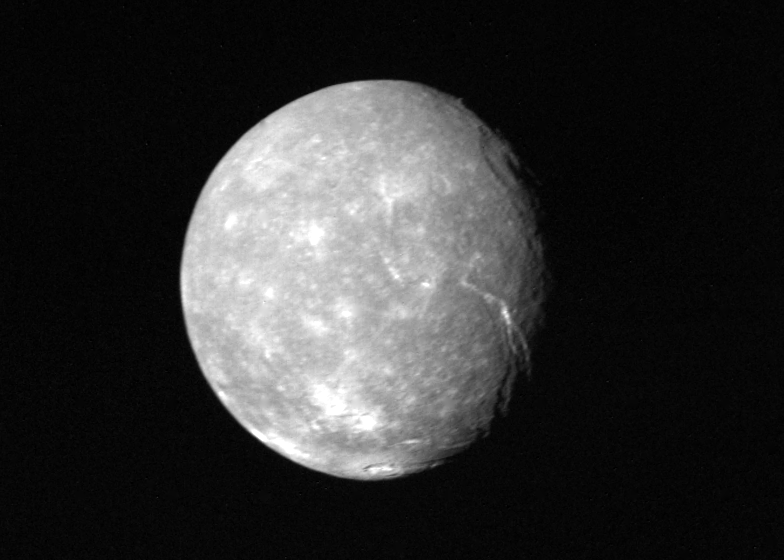

Full-disk View of Titania

Voyager 2 obtained this full-disk view of Uranus’ moon Titania in the early morning hours of Jan. 24, 1986, from a distance of about 500,000 kilometers (300,000 miles). Many circular depressions — probably impact craters — are visible in this clear-filter image returned by the Voyager narrow-angle camera. Other bright spots are distinguished by radiating rays and are probably halo craters that mark relatively more recent impacts. Even more interesting are linear troughs (right) that are probably fault canyons. The troughs break the crust in two directions, an indication of some tectonic extension of Titania’s crust. These features indicate that this icy satellite has a dynamic, active interior. Titania is about 1,600 km (1,000 mi) in diameter; the resolution of this image is about 9 km (6 mi). The Voyager project is managed for NASA by the Jet Propulsion Laboratory.

Credit: NASA/JPL